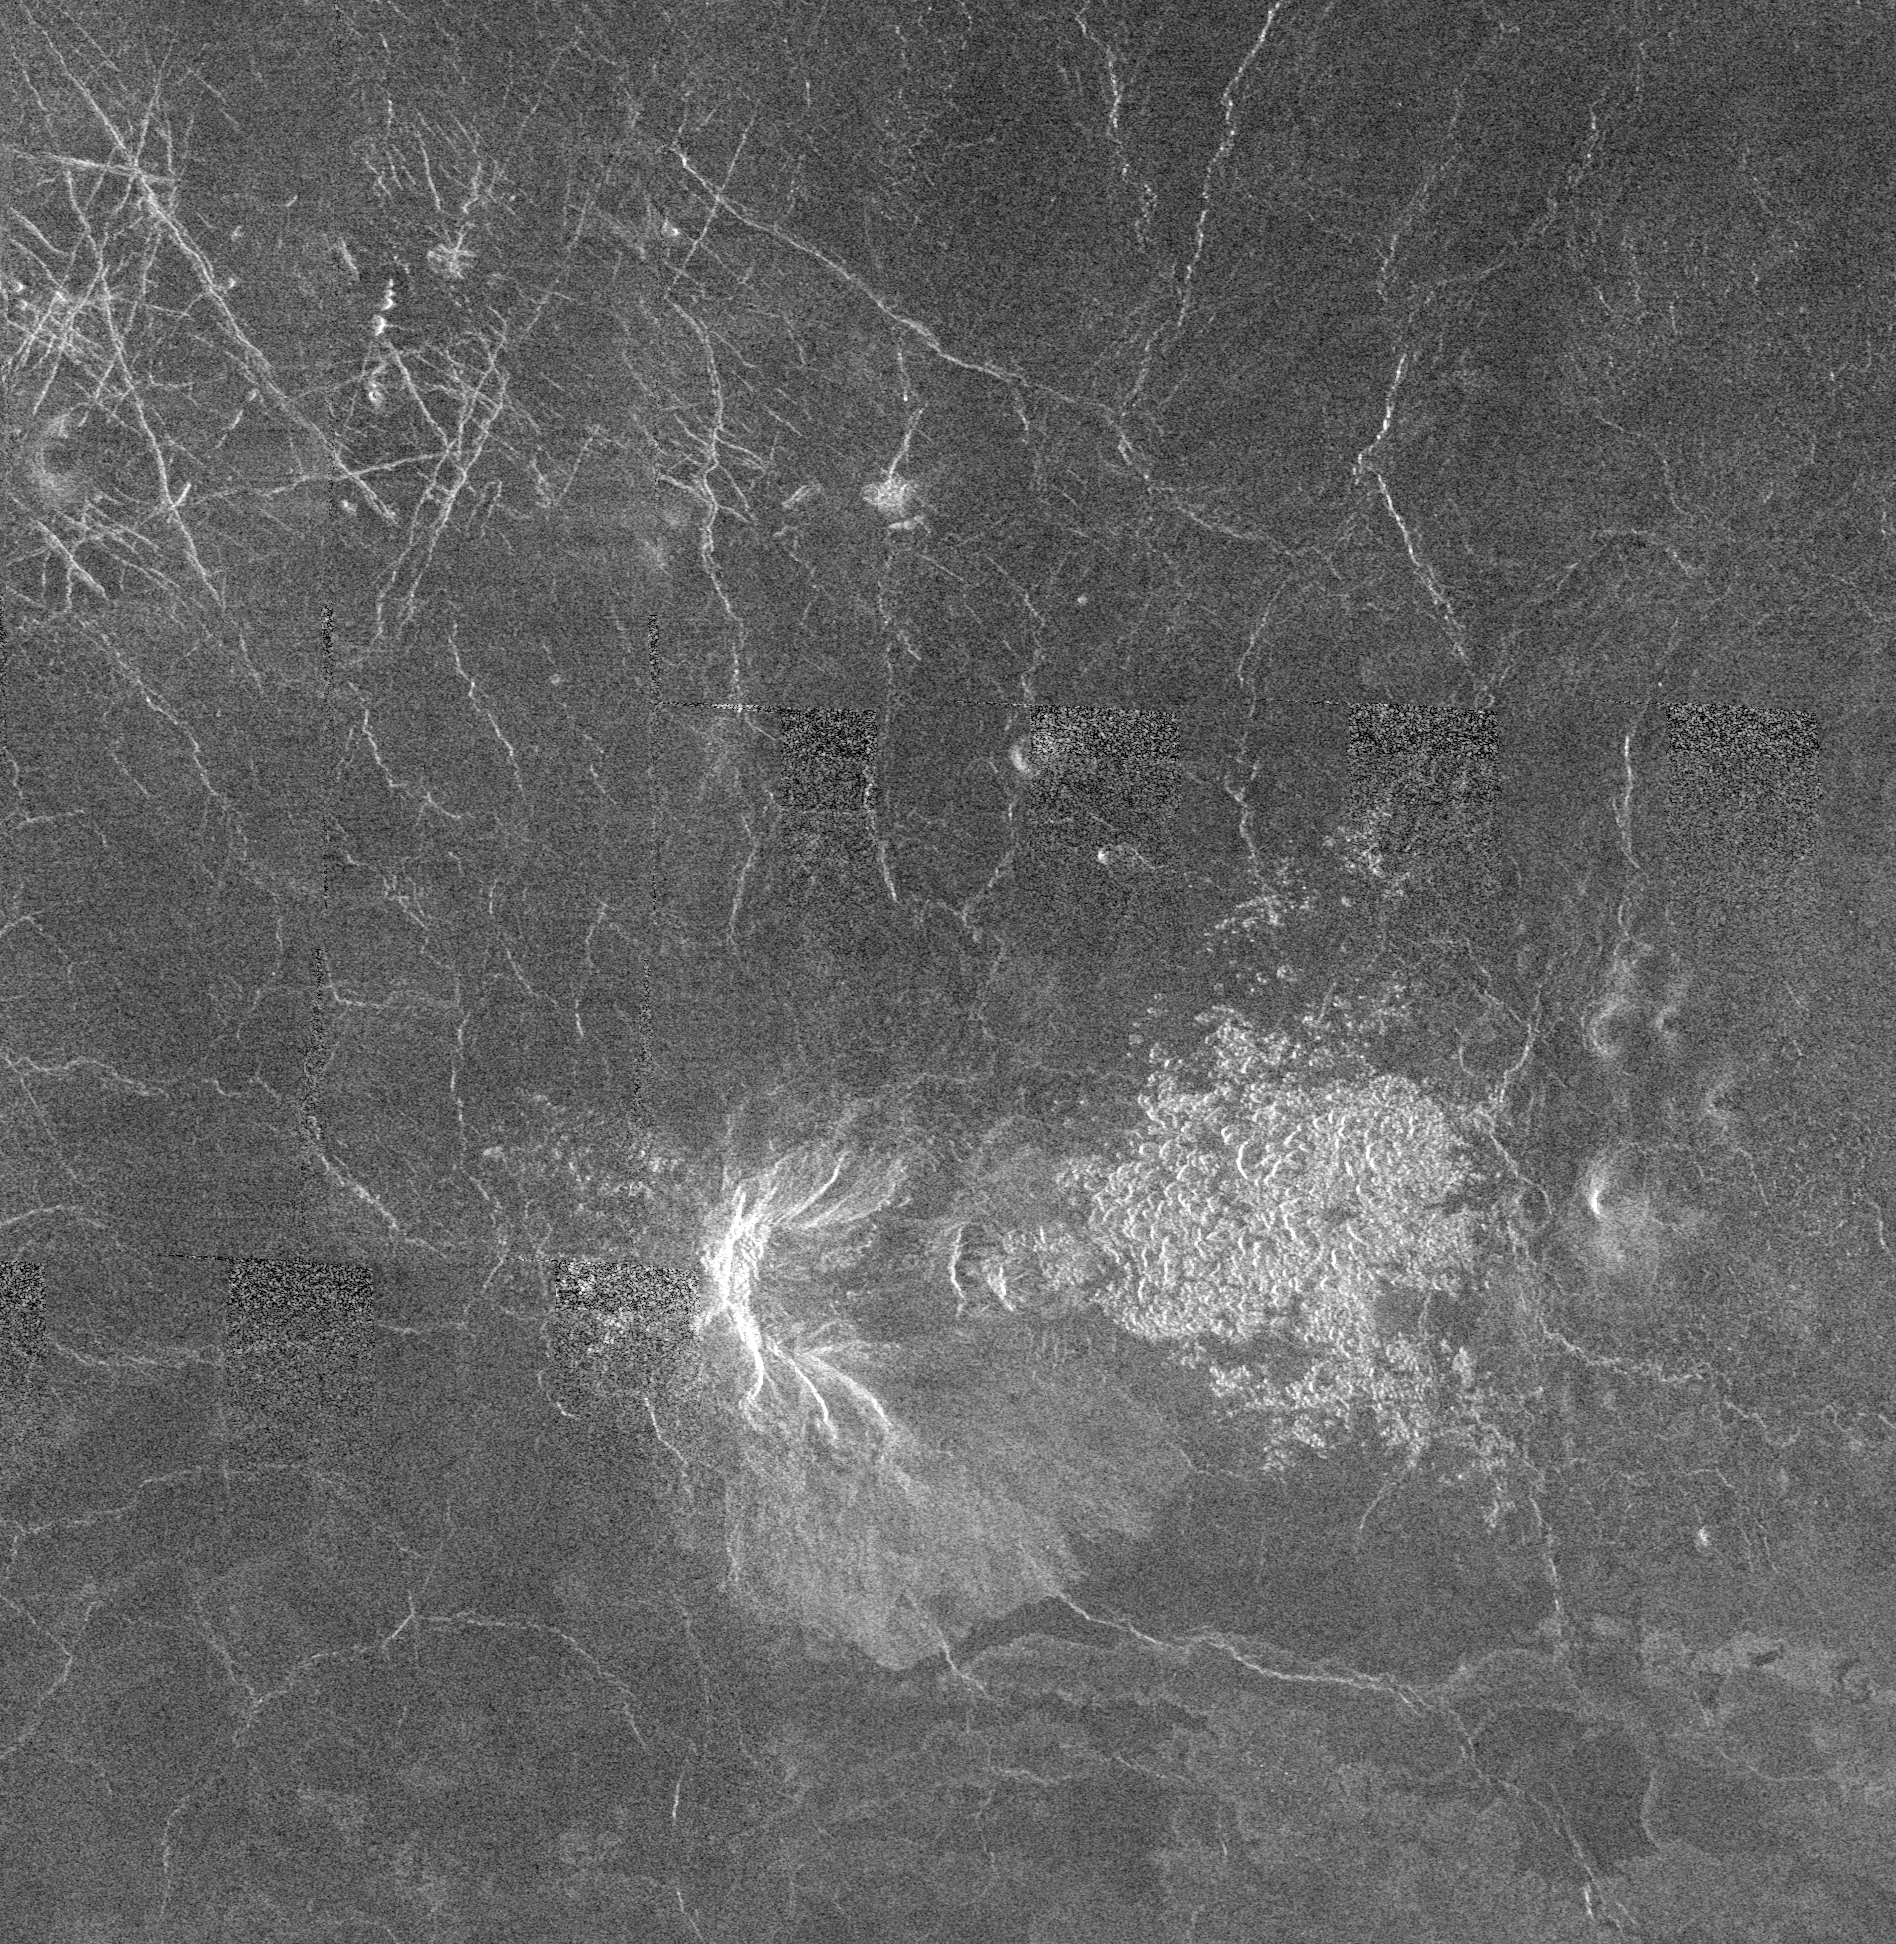

Venus – Volcano With Massive Landslides

This Magellan full-resolution mosaic which covers an area 143 by 146 kilometers (89 by 91 miles) is centered at 55 degrees north latitude, 266 degrees east longitude. The bright feature, slightly south of center is interpreted to be a volcano, 15-20 kilometers (9.3 to 12.4 miles) in diameter with a large apron of blocky debris to its right and some smaller aprons to its left. A preferred explanation is that several massive catastrophic landslides dropped down steep slopes and were carried by their momentum out into the smooth, dark lava plains. At the base of the east-facing or largest scallop on the volcano is what appears to be a large block of coherent rock, 8 to 10 kilometers (5 to 6 miles) in length. The similar margin of both the scallop and block and the shape in general is typical of terrestrial slumped blocks (masses of rock which slide and rotate down a slope instead of breaking apart and tumbling). The bright lobe to the south of the volcano may either be a lava flow or finer debris from other landslides. This volcanic feature, characterized by its scalloped flanks is part of a class of volcanoes called scalloped or collapsed domes of which there are more than 80 on Venus. Based on the chute-like shapes of the scallops and the existence of a spectrum of intermediate to well defined examples, it is hypothesized that all of the scallops are remnants of landslides even though the landslide debris is often not visible. Possible explanations for the missing debris are that it may have been covered by lava flows, the debris may have weathered or that the radar may not be recognizing it because the individual blocks are too small

Credit: NASA/JPL